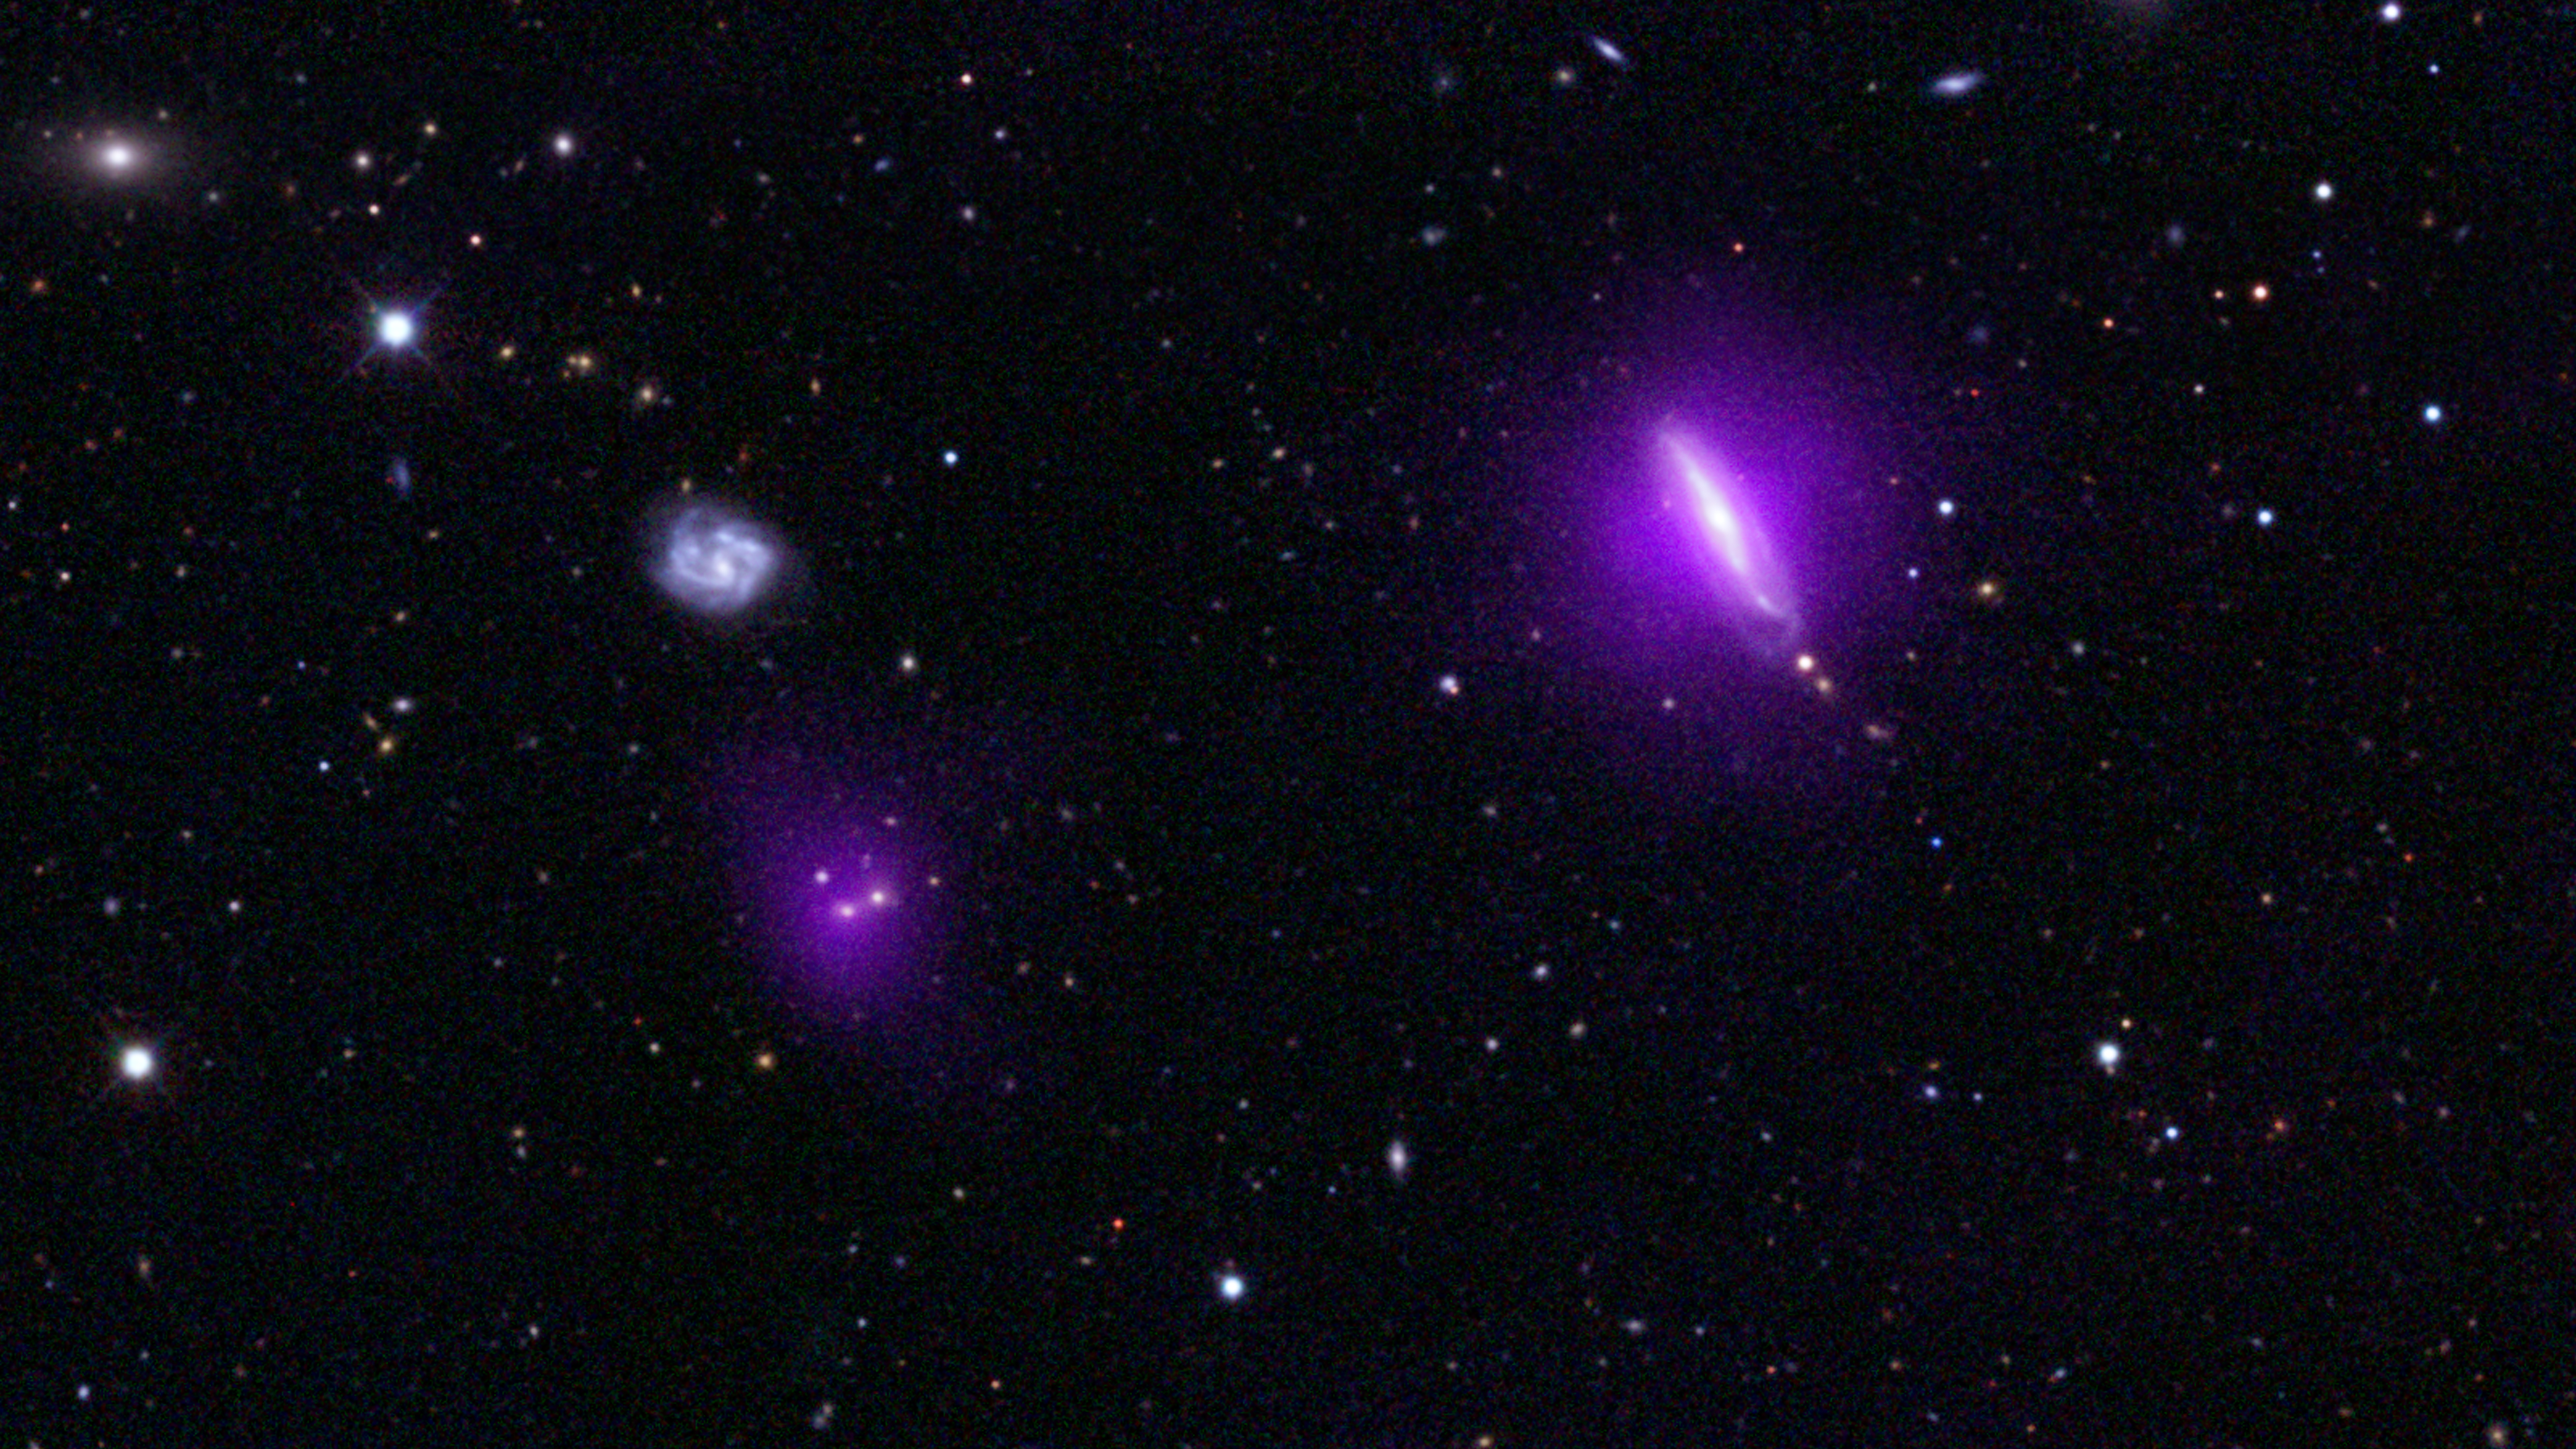

Black Holes Shine for NuSTAR

An optical color image of galaxies is seen here overlaid with X-ray data (magenta) from NASA’s Nuclear Spectroscopic Telescope Array (NuSTAR).

NuSTAR’s serendipitous discovery in this field, indicated by the arrow (Figure 1), lies to the left of a galaxy, called IC751, at which the telescope originally intended to look. Both magenta blobs show X-rays from massive black holes buried at the hearts of galaxies.

The optical image is from the Sloan Digital Sky Survey and a color composite of images over three different optical wavebands (the G, R, and I bands). The NuSTAR data shows X-rays in the 3 to 24 keV energy range.

NuSTAR is a Small Explorer mission led by the California Institute of Technology in Pasadena and managed by NASA’s Jet Propulsion Laboratory, also in Pasadena, for NASA’s Science Mission Directorate in Washington. The spacecraft was built by Orbital Sciences Corporation, Dulles, Va. Its instrument was built by a consortium including Caltech; JPL; the University of California, Berkeley; Columbia University, New York; NASA’s Goddard Space Flight Center, Greenbelt, Md.; the Danish Technical University in Denmark; Lawrence Livermore National Laboratory, Livermore, Calif.; ATK Aerospace Systems, Goleta, Calif., and with support from the Italian Space Agency (ASI) Science Data Center.

NuSTAR’s mission operations center is at UC Berkeley, with the ASI providing its equatorial ground station located at Malindi, Kenya. The mission’s outreach program is based at Sonoma State University, Rohnert Park, Calif. NASA’s Explorer Program is managed by Goddard. JPL is managed by Caltech for NASA.

Credit: NASA/JPL-Caltech